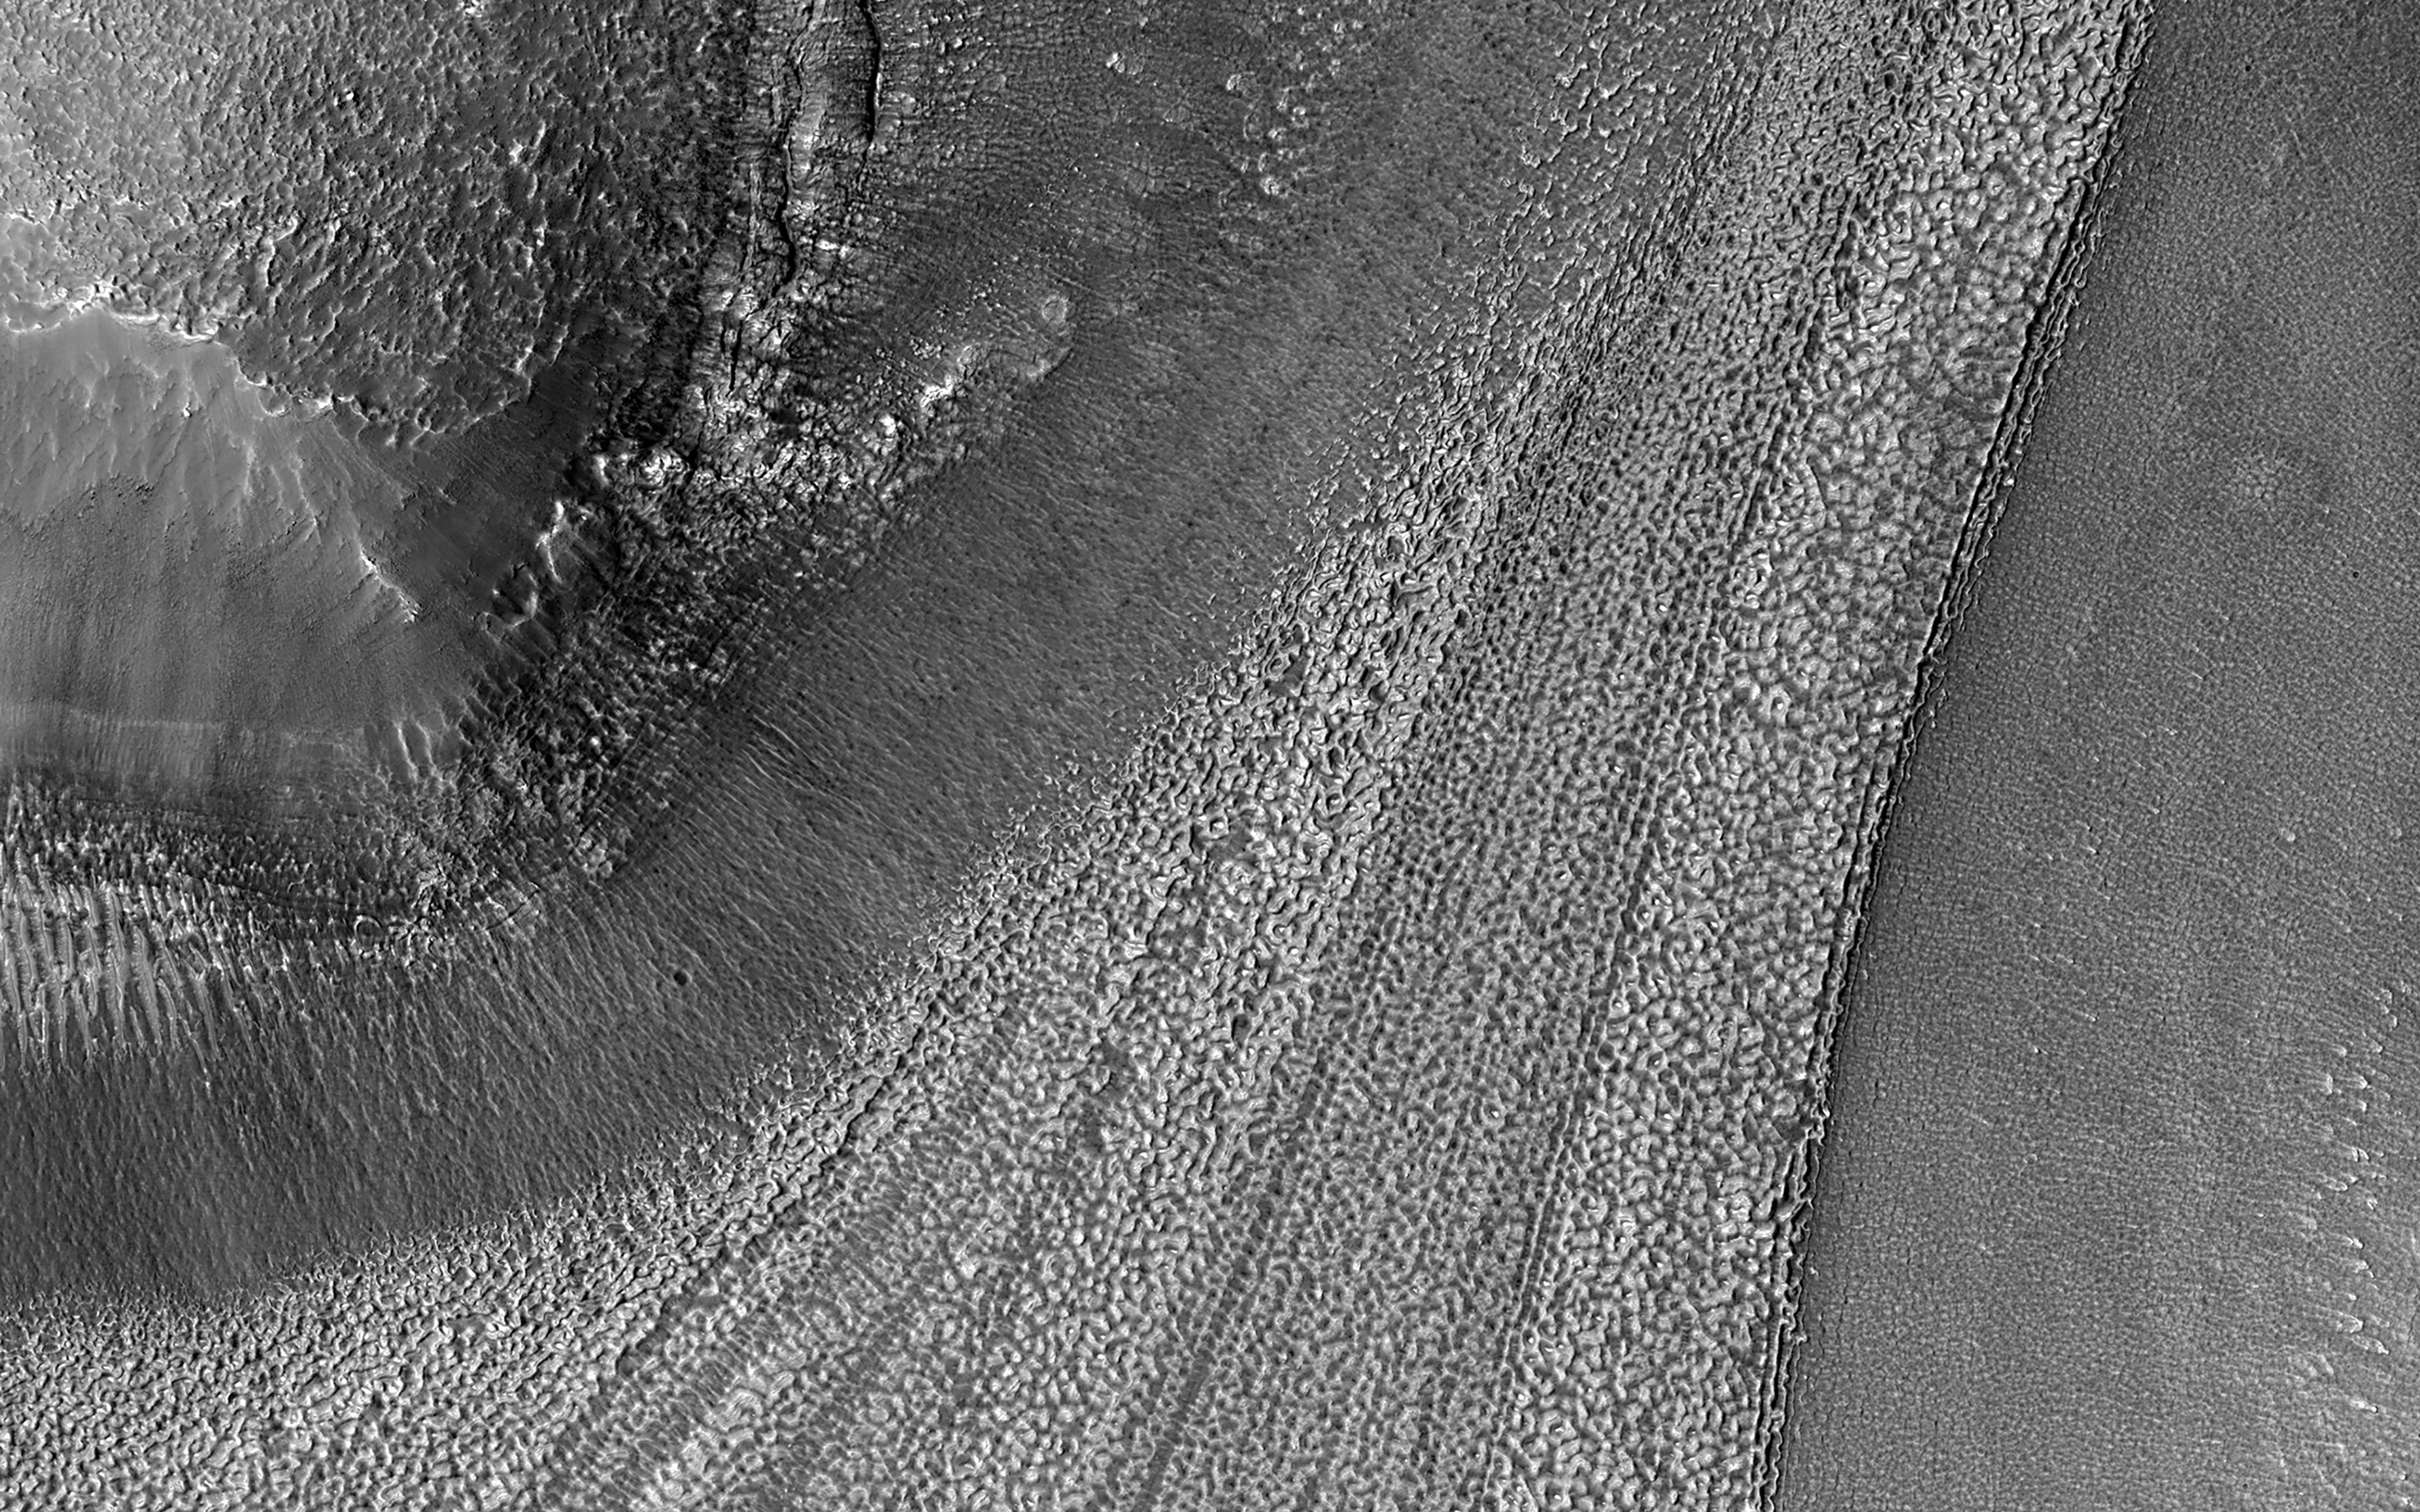

Icy Flows

The surface of Mars is littered with examples of glacier-like landforms. While surface ice deposits are mostly limited to the polar caps, patterns of slow, viscous flow abound in many non-polar regions of Mars.

Streamlines that appear as linear ridges in the surface soils and rocky debris are often exposed on top of infilling deposits that coat crater and valley floors. We see such patterns on the surfaces of Earth’s icy glaciers and debris-covered “rock glaciers.” As ice flows downhill, rock and soil are plucked from the surrounding landscape and ferried along the flowing ice surface and within the icy subsurface. While this process is gradual, taking perhaps thousands of years or longer, it creates a network of linear patterns that reveal the history of ice flow.

Later and under warmer conditions, the ice may be lost through melting or sublimation. (Sublimation is the evaporation of ice directly from solid to gas without the presence of liquid.) Rock and minerals concentrated in these long ridges are then left behind, draped over the preexisting landscape.

The map is projected here at a scale of 25 centimeters (9.8 inches) per pixel. (The original image scale is 29.7 centimeters [11.7 inches] per pixel [with 1 x 1 binning]; objects on the order of 89 centimeters [35.0 inches] across are resolved.) North is up.

The University of Arizona, in Tucson, operates HiRISE, which was built by Ball Aerospace & Technologies Corp., in Boulder, Colorado. NASA’s Jet Propulsion Laboratory, a division of Caltech in Pasadena, California, manages the Mars Reconnaissance Orbiter Project for NASA’s Science Mission Directorate, Washington.

Credit: NASA/JPL-Caltech/University of Arizona